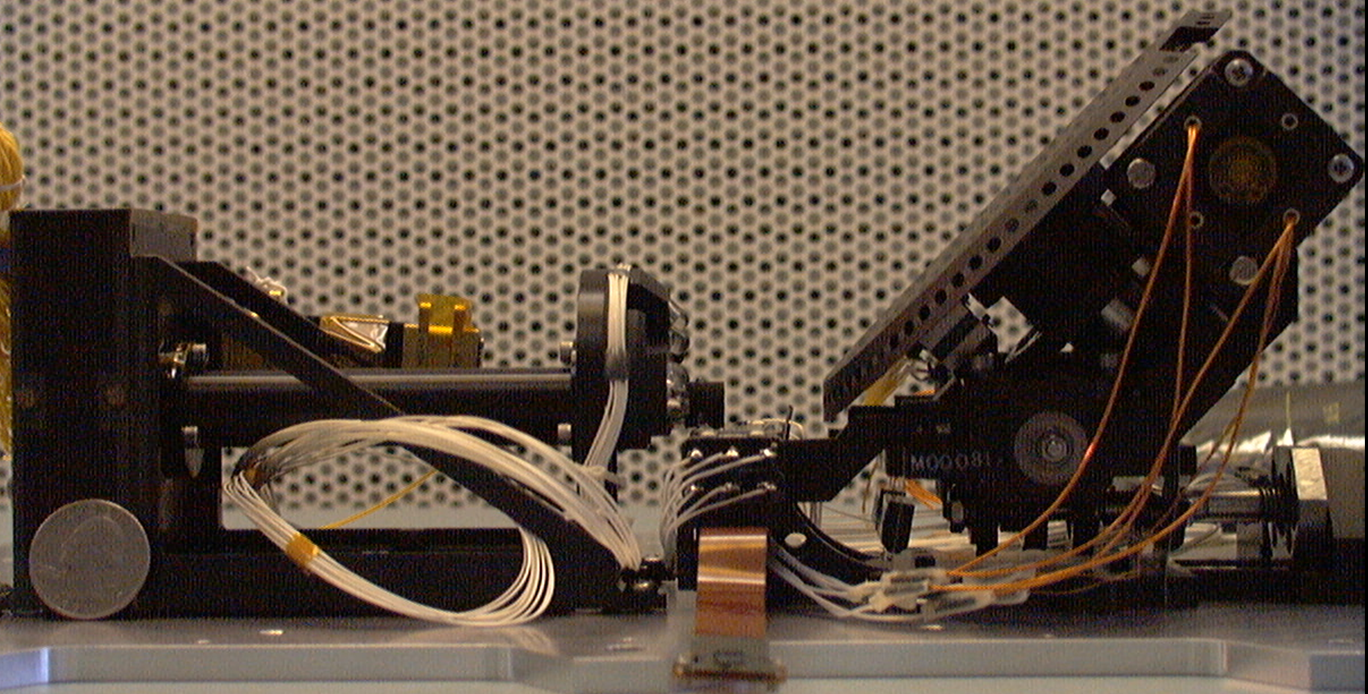

Microscopes for NASA’s Phoenix Mars Lander

One part of the Microscopy, Electrochemistry, and Conductivity Analyzer instrument for NASA’s Phoenix Mars Lander is a pair of telescopes with a special wheel (on the right in this photograph) for presenting samples to be inspected with the microscopes. A horizontally mounted optical microscope (on the left in this photograph) and an atomic force microscope will examine soil particles and possibly ice particles.

The shapes and the size distributions of soil particles may tell scientists about environmental conditions the material has experienced. Tumbling rounds the edges. Repeated wetting and freezing causes cracking. Clay minerals formed during long exposure to water have distinctive, platy particles shapes.

Photojournal Note: As planned, the Phoenix lander, which landed May 25, 2008 23:53 UTC, ended communications in November 2008, about six months after landing, when its solar panels ceased operating in the dark Martian winter.

Credit: NASA/JPL-Caltech/UA